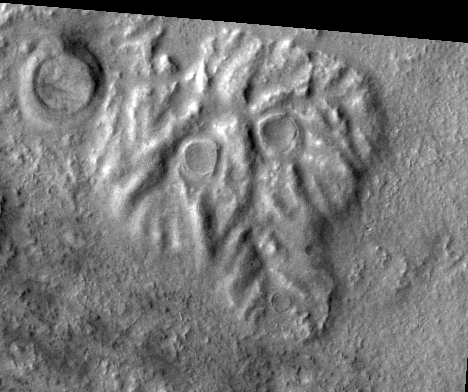

THEMIS Images as Art #57

Welcome to another brief interval of THEMIS Images as Art. For two weeks, we will be showcasing images for their aesthetic value rather than their science content. Portions of these images resemble things in our everyday lives, from animals to letters of the alphabet. We hope you enjoy our fanciful look at Mars!

A spooky skull stares out of the Martian plain.

Note: this THEMIS visual image has not been radiometrically nor geometrically calibrated for this preliminary release. An empirical correction has been performed to remove instrumental effects. A linear shift has been applied in the cross-track and down-track direction to approximate spacecraft and planetary motion. Fully calibrated and geometrically projected images will be released through the Planetary Data System in accordance with Project policies at a later time.

NASA’s Jet Propulsion Laboratory manages the 2001 Mars Odyssey mission for NASA’s Office of Space Science, Washington, D.C. The Thermal Emission Imaging System (THEMIS) was developed by Arizona State University, Tempe, in collaboration with Raytheon Santa Barbara Remote Sensing. The THEMIS investigation is led by Dr. Philip Christensen at Arizona State University. Lockheed Martin Astronautics, Denver, is the prime contractor for the Odyssey project, and developed and built the orbiter. Mission operations are conducted jointly from Lockheed Martin and from JPL, a division of the California Institute of Technology in Pasadena.

Credit: NASA/JPL/Arizona State University